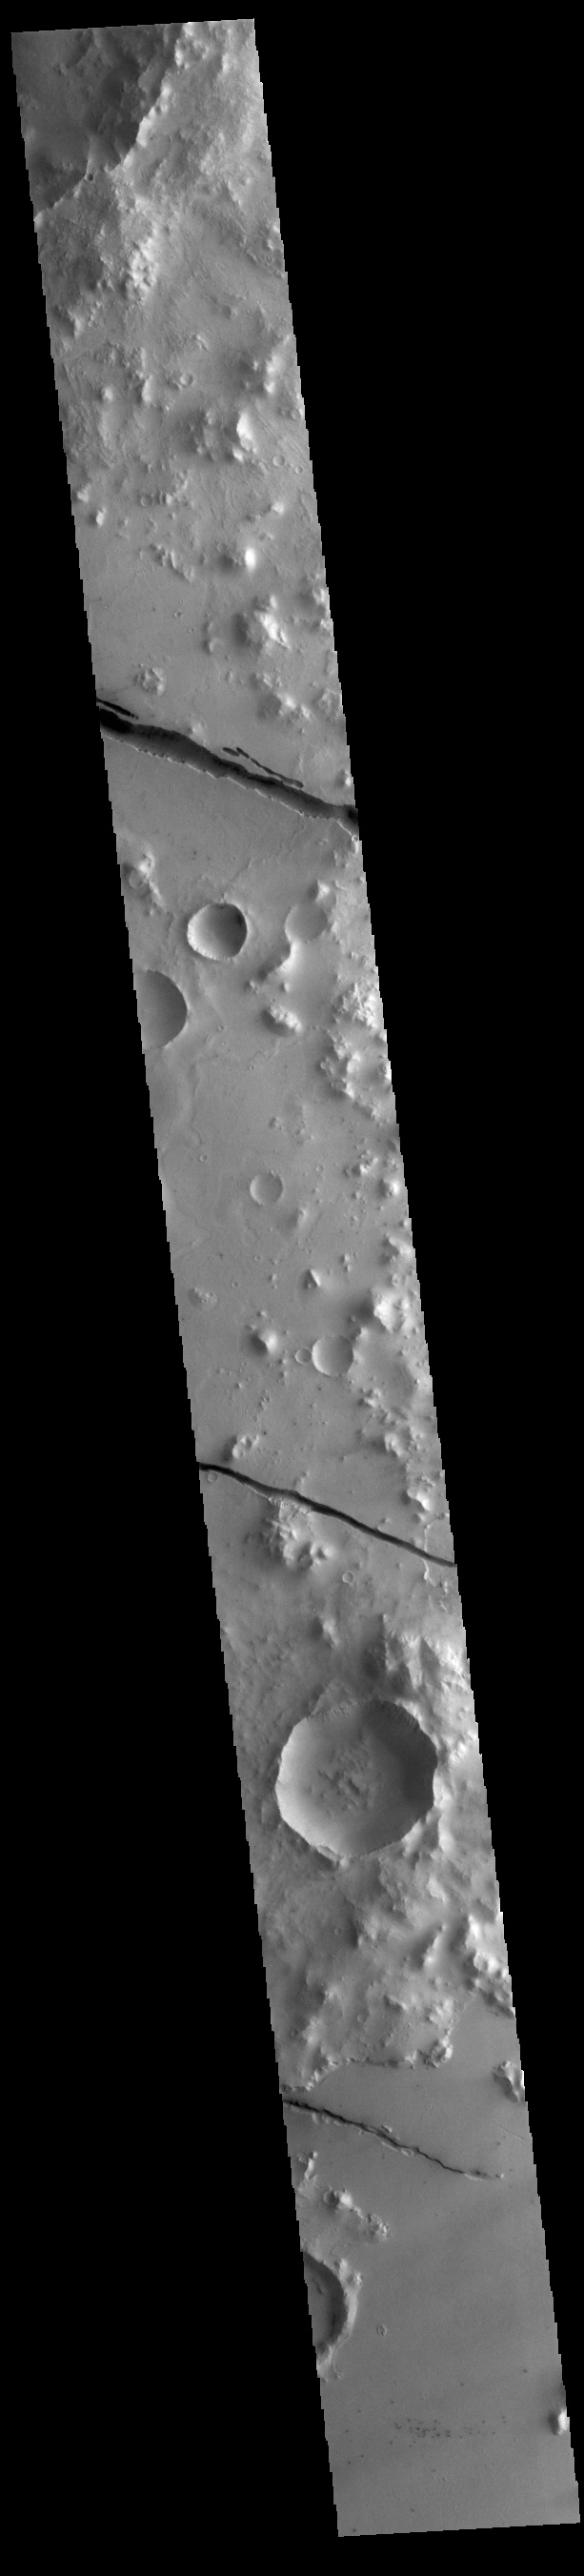

Cerberus Fossae

The linear depressions in today’s VIS image are part of Cerberus Fossae. The features are termed grabens, and are formed by extensional tectonic forces. As the regional fractures move apart, blocks of material subside between paired faults. The straight sides and uniform depths are indications that this is tectonic feature rather than a channel caused by fluid erosion. The fossae stretch for 1235km (767 miles).

Credit: NASA/JPL-Caltech/ASU